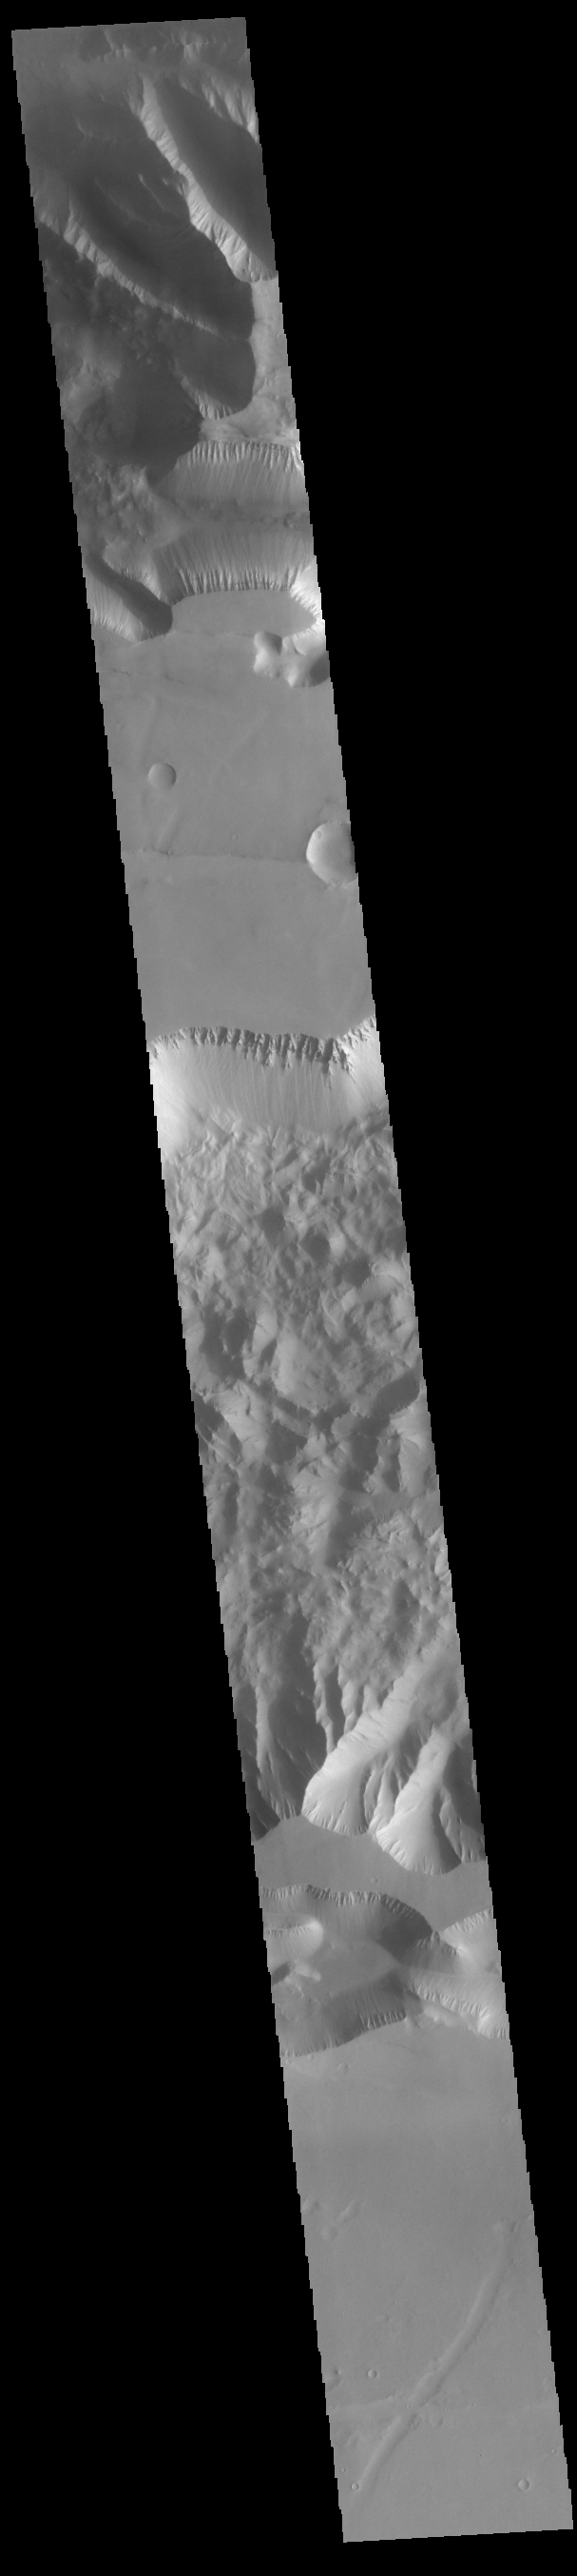

Ius Chasma

Today’s VIS image shows the southern cliffside of Tithonium Chasma (top of image) and the complete cross section of Ius Chasma (center of image). Ius Chasma and Thithonium Chasma are at the western end of Valles Marineris. Valles Marineris is over 4000 kilometers long, wider than the United States. Tithonium Chasma is 803 kilometers long (499 miles) while Ius Chasma is almost 850 kilometers long (528 miles), 120 kilometers wide and over 8 kilometers deep. In comparison, the Grand Canyon in Arizona is about 175 kilometers long, 30 kilometers wide, and only 2 kilometers deep. The canyons of Valles Marineris were formed by extensive fracturing and pulling apart of the crust during the uplift of the vast Tharsis plateau. Landslides have enlarged the canyon walls and created deposits on the canyon floor. Weathering of the surface and influx of dust and sand have modified the canyon floor, both creating and modifying layered materials. There are many features that indicate flowing and standing water played a part in the chasma formation. The rugged floor of Ius Chasma in this image is the result of many large landslides.

Credit: NASA/JPL-Caltech/ASU